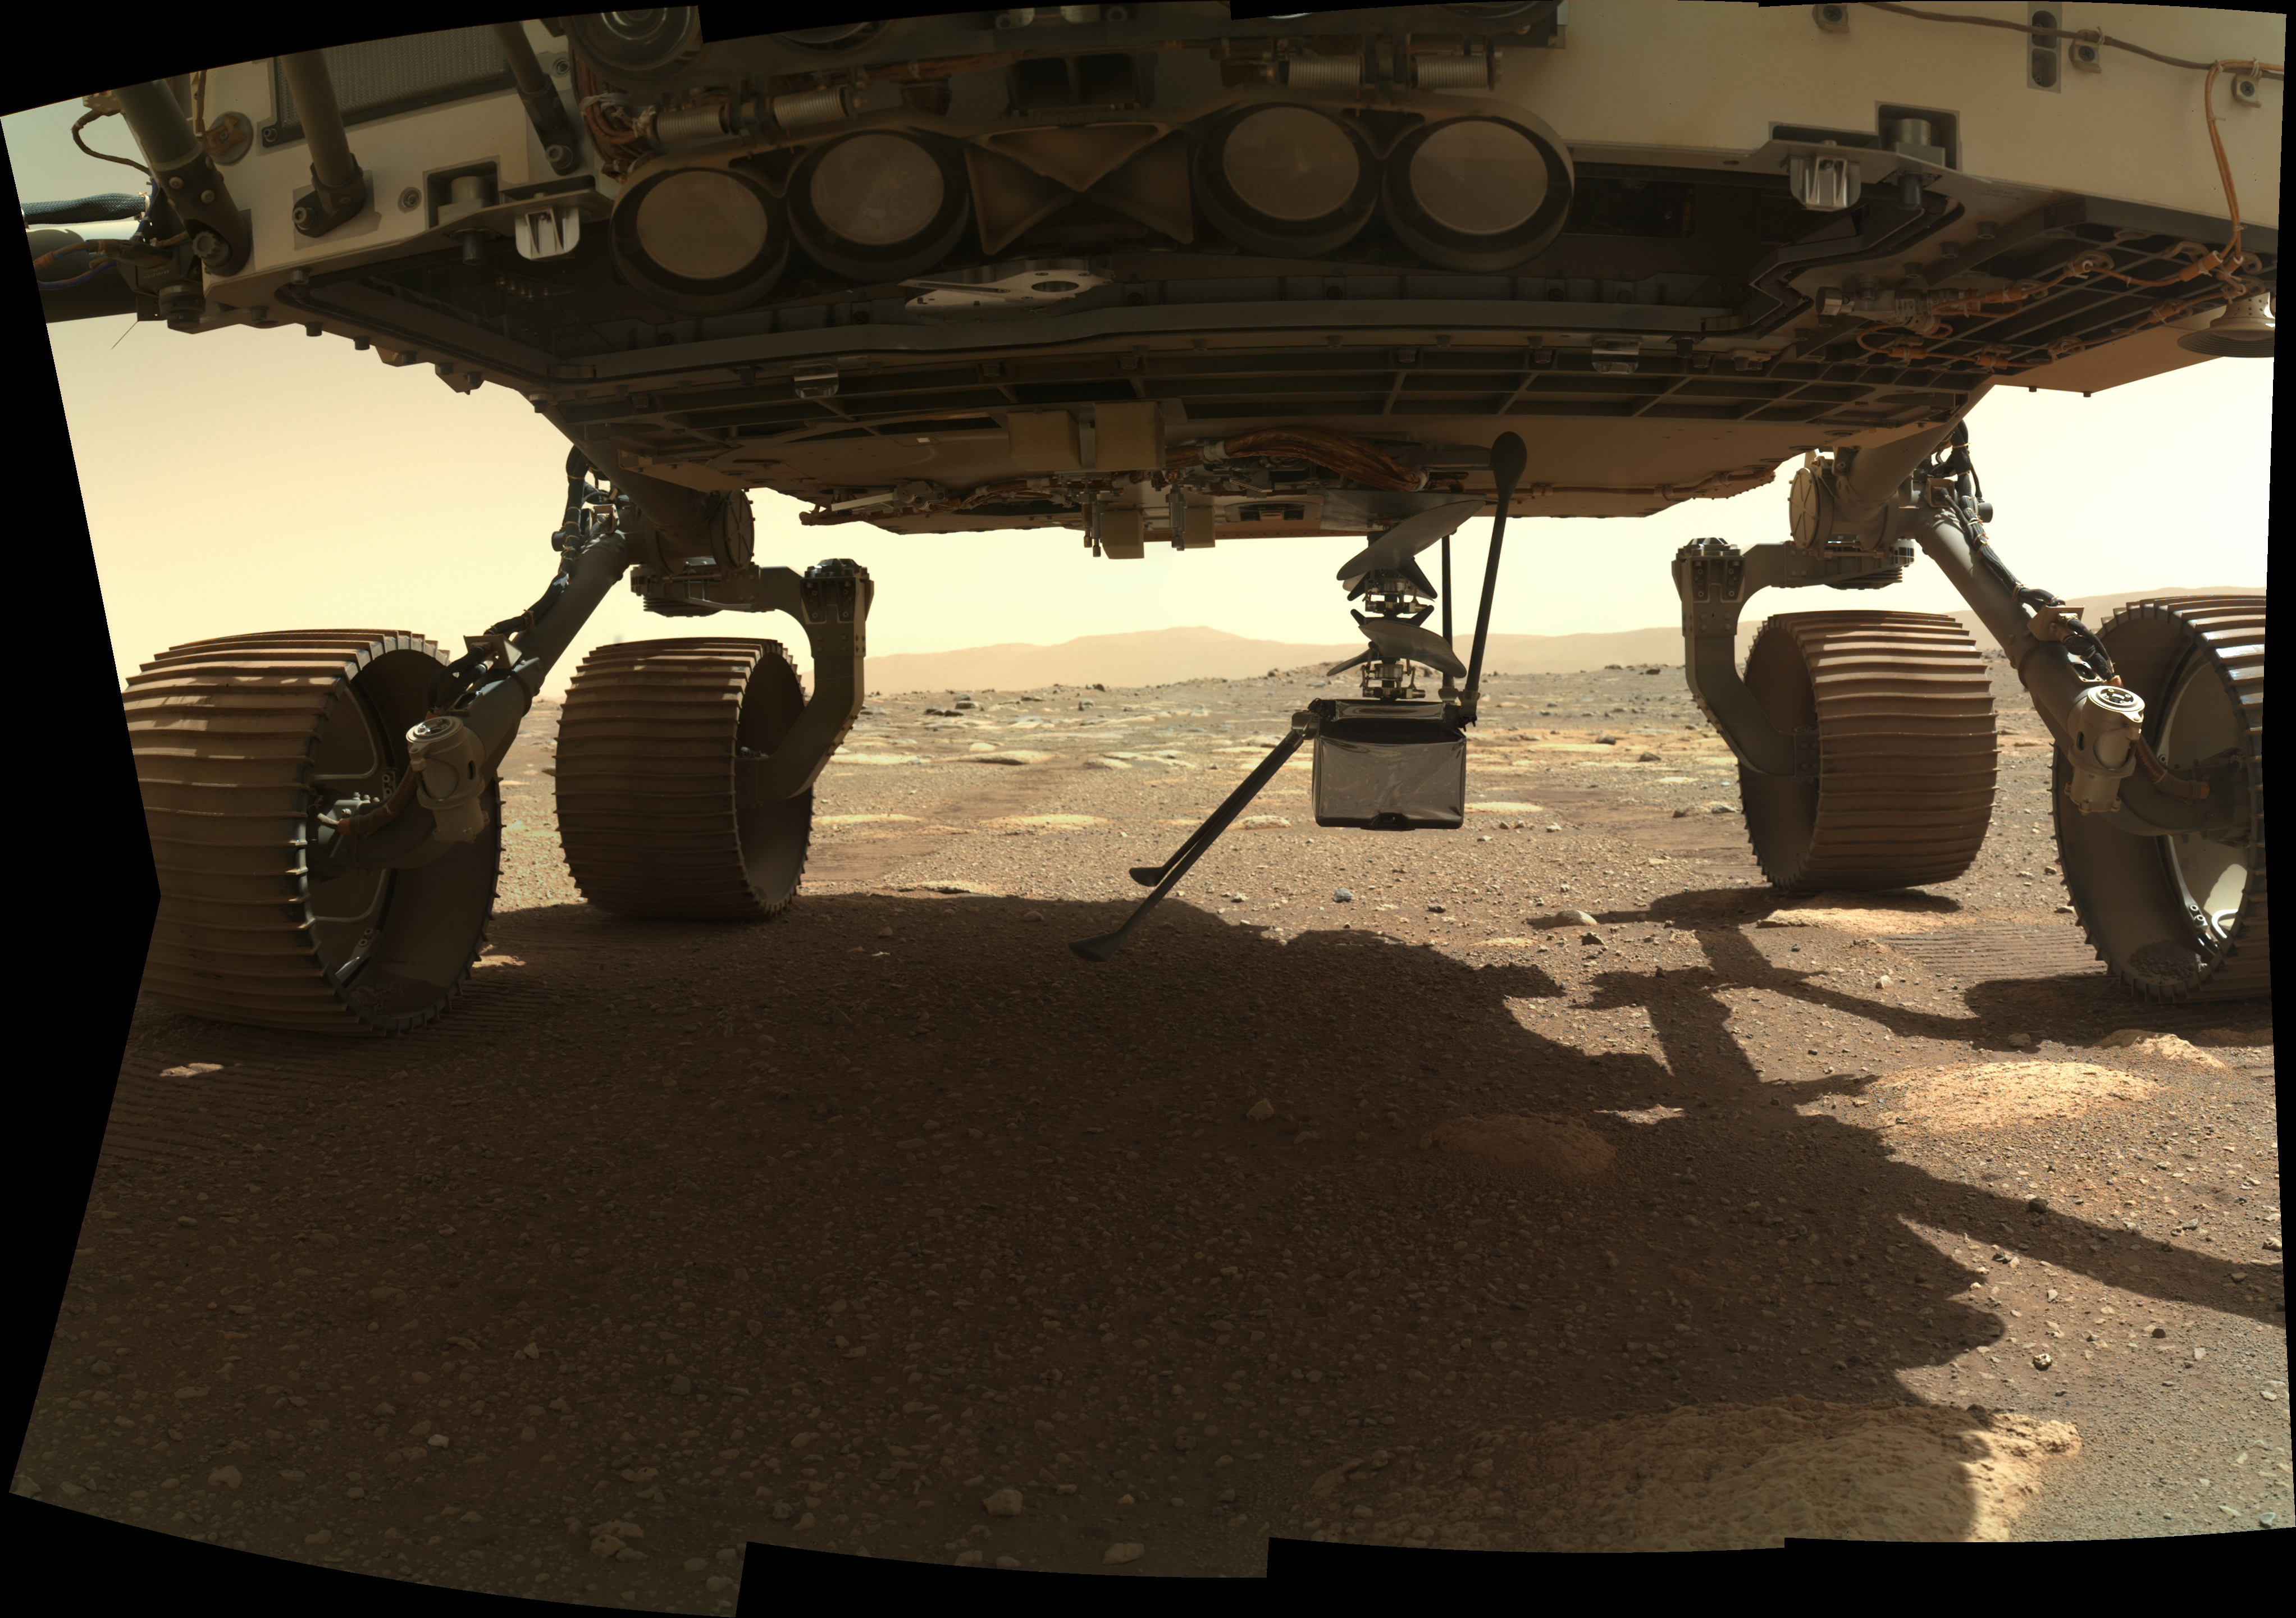

Ingenuity Goes Vertical

NASA’s Ingenuity Mars Helicopter extends vertically into place after being rotated outward from its horizontal position on the belly of the Perseverance rover on March 29, 2021, the 38th Martian day, or sol, of the mission. This image was taken by the WATSON (Wide Angle Topographic Sensor for Operations and eNgineering) camera on the SHERLOC (Scanning Habitable Environments with Raman and Luminescence for Organics and Chemicals) instrument, located at the end of the rover’s long robotic arm.

NASA’s Jet Propulsion Laboratory built and manages operations of Perseverance and Ingenuity for the agency. Caltech in Pasadena, California, manages JPL for NASA. WATSON was built by Malin Space Science Systems (MSSS) in San Diego and is operated jointly by MSSS and JPL.

The Mars helicopter technology demonstration activity is supported by NASA’s Science Mission Directorate, the NASA Aeronautics Research Mission Directorate, and the NASA Space Technology Mission Directorate.

A key objective for Perseverance’s mission on Mars is astrobiology, including the search for signs of ancient microbial life. The rover will characterize the planet’s geology and past climate, pave the way for human exploration of the Red Planet, and be the first mission to collect and cache Martian rock and regolith (broken rock and dust).

Subsequent NASA missions, in cooperation with ESA (European Space Agency), would send spacecraft to Mars to collect these sealed samples from the surface and return them to Earth for in-depth analysis.

The Mars 2020 Perseverance mission is part of NASA’s Moon to Mars exploration approach, which includes Artemis missions to the Moon that will help prepare for human exploration of the Red Planet.

Credit: NASA/JPL-Caltech/MSSS